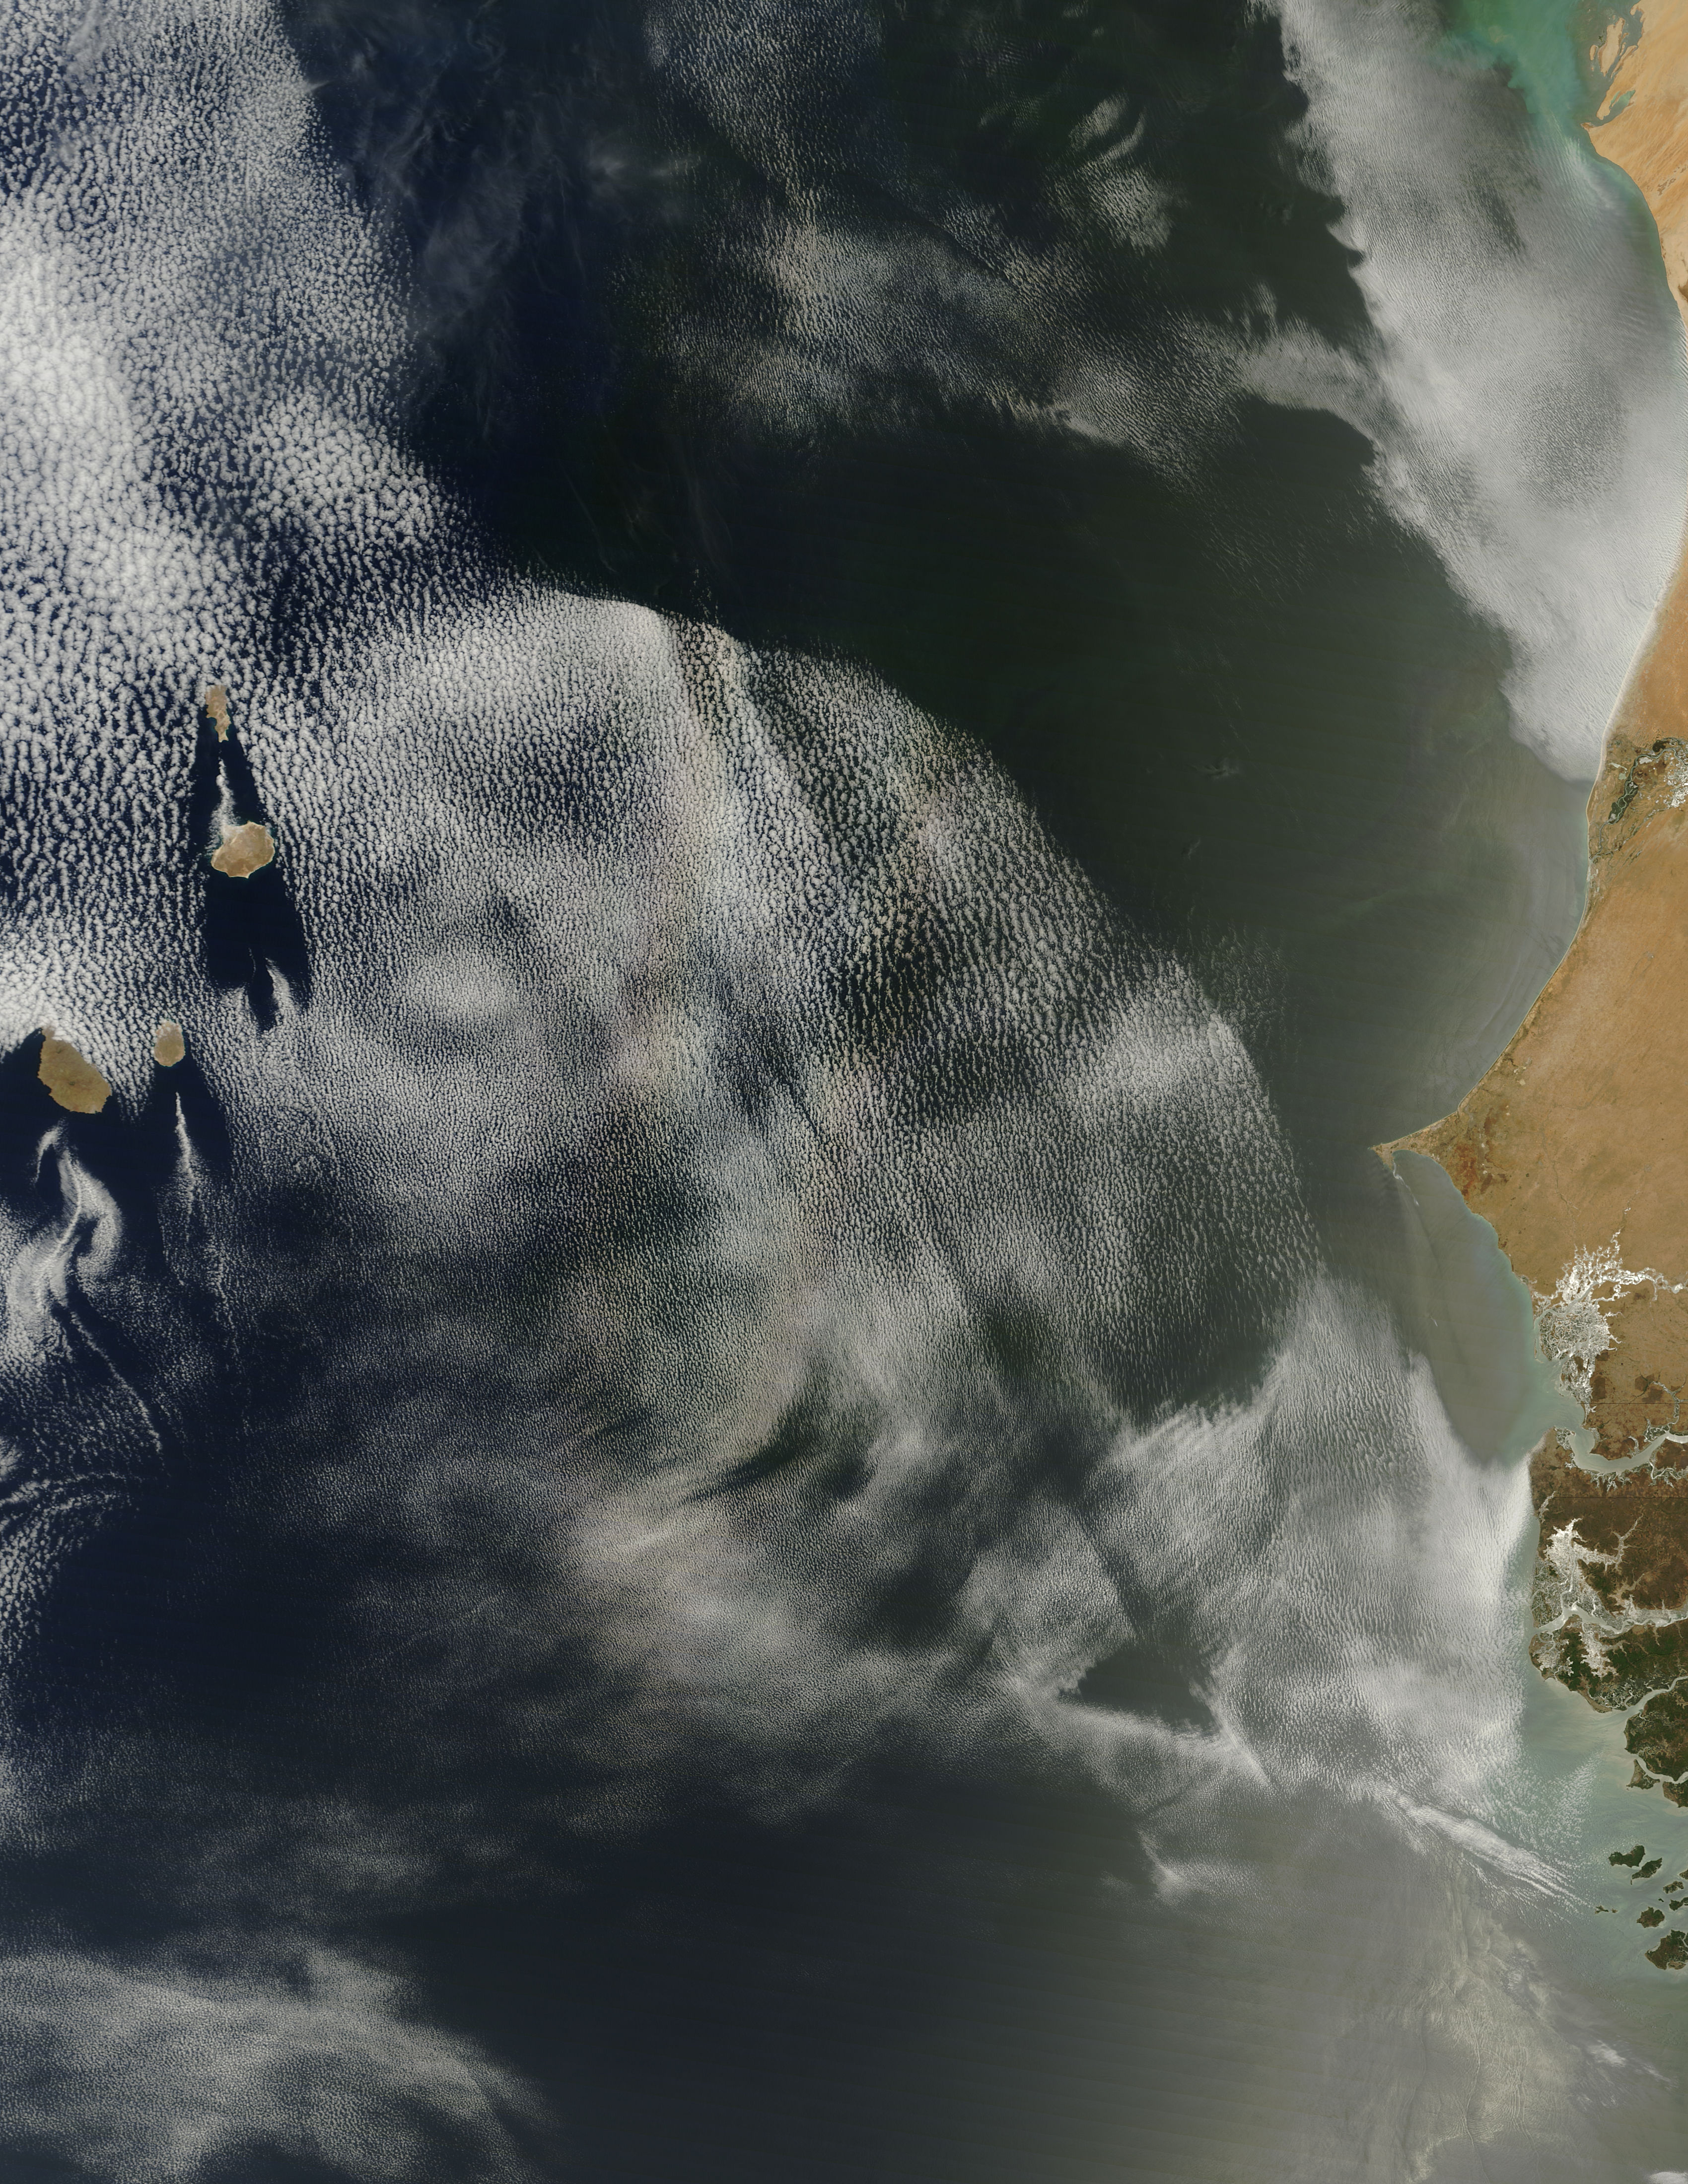

Glory over clouds off West Africa

On April 23, 2013 NASA’s Terra satellite passed off the coast of West Africa, allowing the Moderate Resolution Imaging Spectroradiometer (MODIS) flying aboard to capture a curious phenomenon over the cloud deck below. The rainbow-like discoloration that can be seen streaking across the bank of marine cumulus clouds near the center of this image is known as a “glory”. A glory is caused by the scattering of sunlight by a cloud made of water droplets that are all roughly the same size, and is only produced when the light is just right. In order for a glory to be viewed, the observer’s anti-solar point must fall on the cloud deck below. In this case the observer is the Terra satellite, and the anti-solar point is where the sun is directly behind you – 180° from the MODIS line of sight. Water and ice particles in the cloud bend the light, breaking it into all its wavelengths, and the result is colorful flare, which may contain all of the colors of the rainbow.

Credit: NASA/GSFC/Jeff Schmaltz/MODIS Land Rapid Response Team